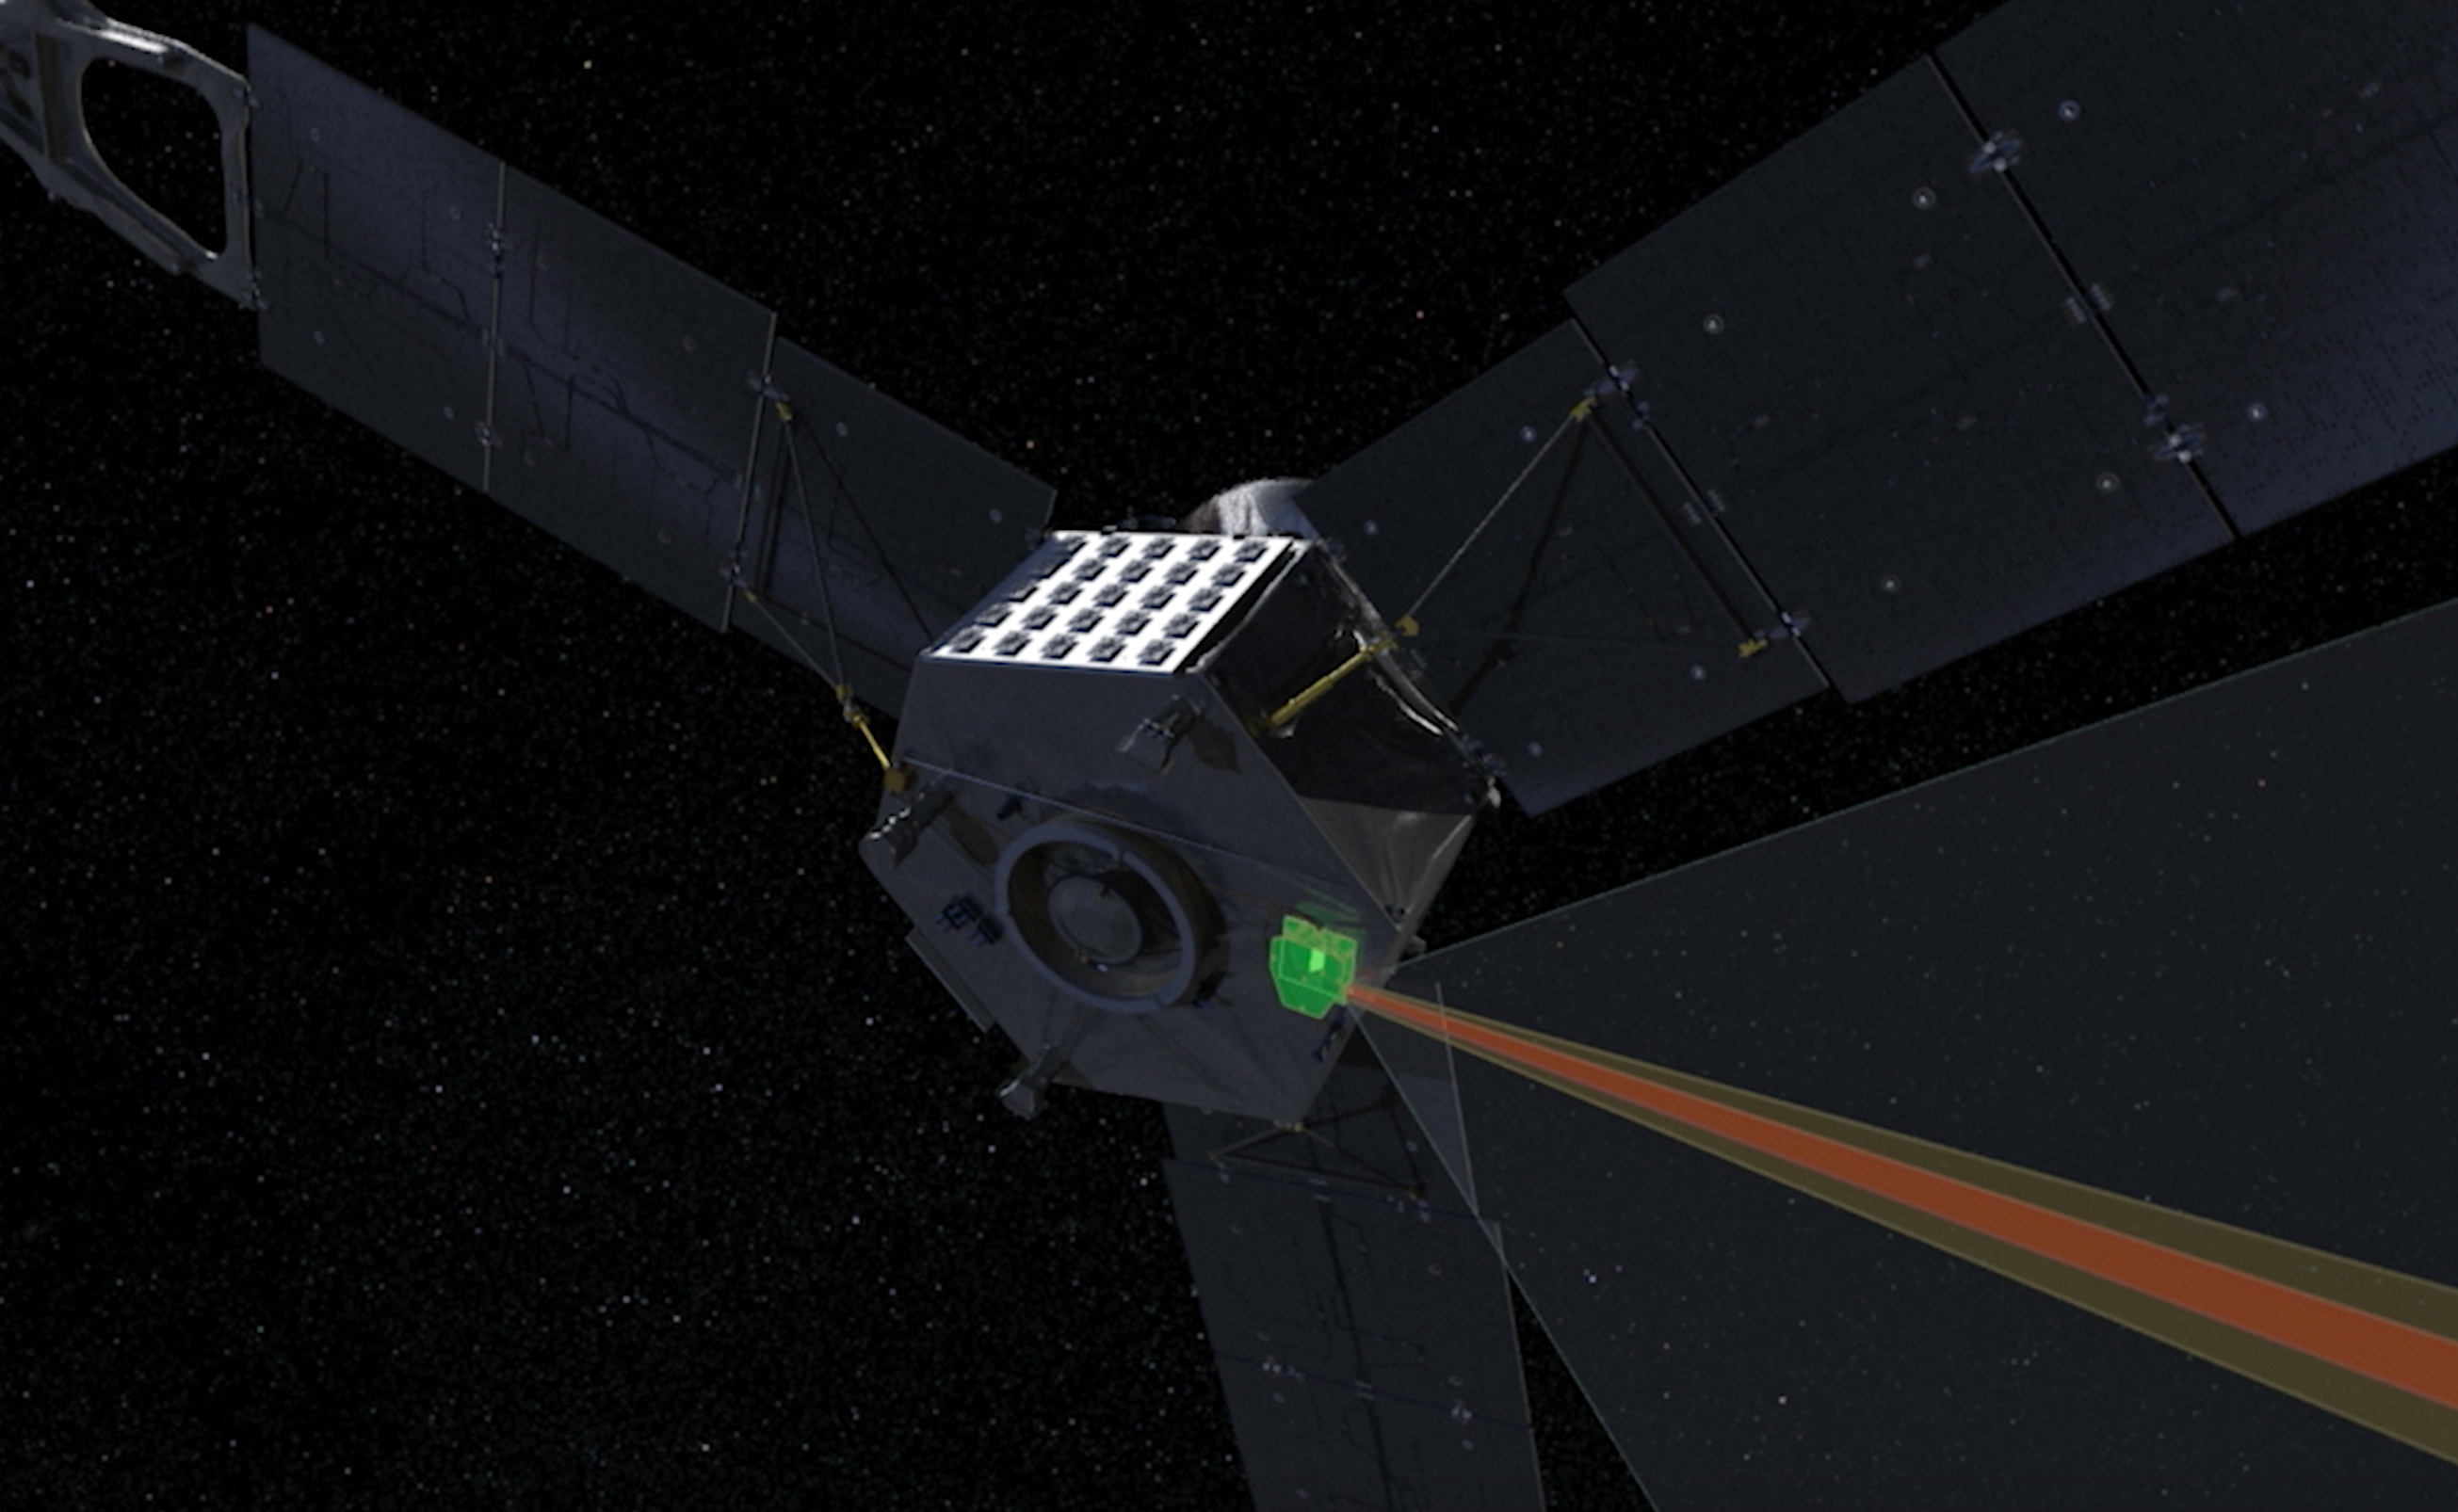

Juno’s JIRAM Instrument

This computer-generated image depicts the Jovian Infrared Auroral Mapper (JIRAM) instrument aboard NASA’s Juno spacecraft. The JIRAM instrument measures heat radiated from the planet at an infrared wavelength of around 5 microns.

More information about Juno is online at http://www.nasa.gov/juno and http://missionjuno.swri.edu.

NASA’s Jet Propulsion Laboratory manages the Juno mission for the principal investigator, Scott Bolton, of Southwest Research Institute in San Antonio. Juno is part of NASA’s New Frontiers Program, which is managed at NASA’s Marshall Space Flight Center in Huntsville, Alabama, for NASA’s Science Mission Directorate. Lockheed Martin Space Systems, Denver, built the spacecraft. Caltech in Pasadena, California, manages JPL for NASA.

Credit: NASA/JPL-Caltech/SwRI/ASI/INAF/JIRAM